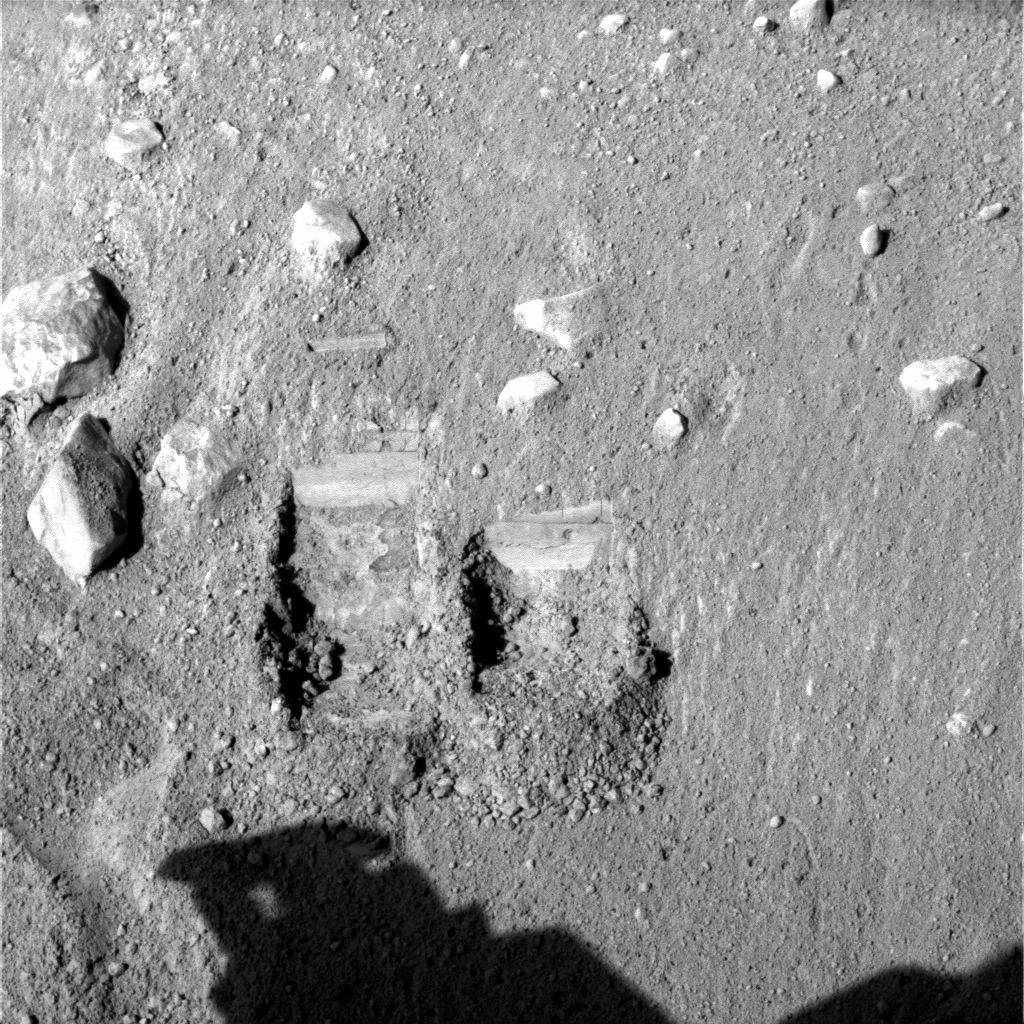

“Dodo” and “Baby Bear” Trenches

NASA’s Phoenix Mars Lander’s Surface Stereo Imager took this image on Sol 11 (June 5, 2008), the eleventh day after landing. It shows the trenches dug by Phoenix’s Robotic Arm. The trench on the left is informally called “Dodo” and was dug as a test. The trench on the right is informally called “Baby Bear.” The sample dug from Baby Bear will be delivered to the Phoenix’s Thermal and Evolved-Gas Analyzer, or TEGA. The Baby Bear trench is 9 centimeters (3.1 inches) wide and 4 centimeters (1.6 inches) deep.

The Phoenix Mission is led by the University of Arizona, Tucson, on behalf of NASA. Project management of the mission is by NASA’s Jet Propulsion Laboratory, Pasadena, Calif. Spacecraft development is by Lockheed Martin Space Systems, Denver.

Photojournal Note: As planned, the Phoenix lander, which landed May 25, 2008 23:53 UTC, ended communications in November 2008, about six months after landing, when its solar panels ceased operating in the dark Martian winter.

Credit: NASA/JPL-Caltech/University of Arizona/Texas A&M University